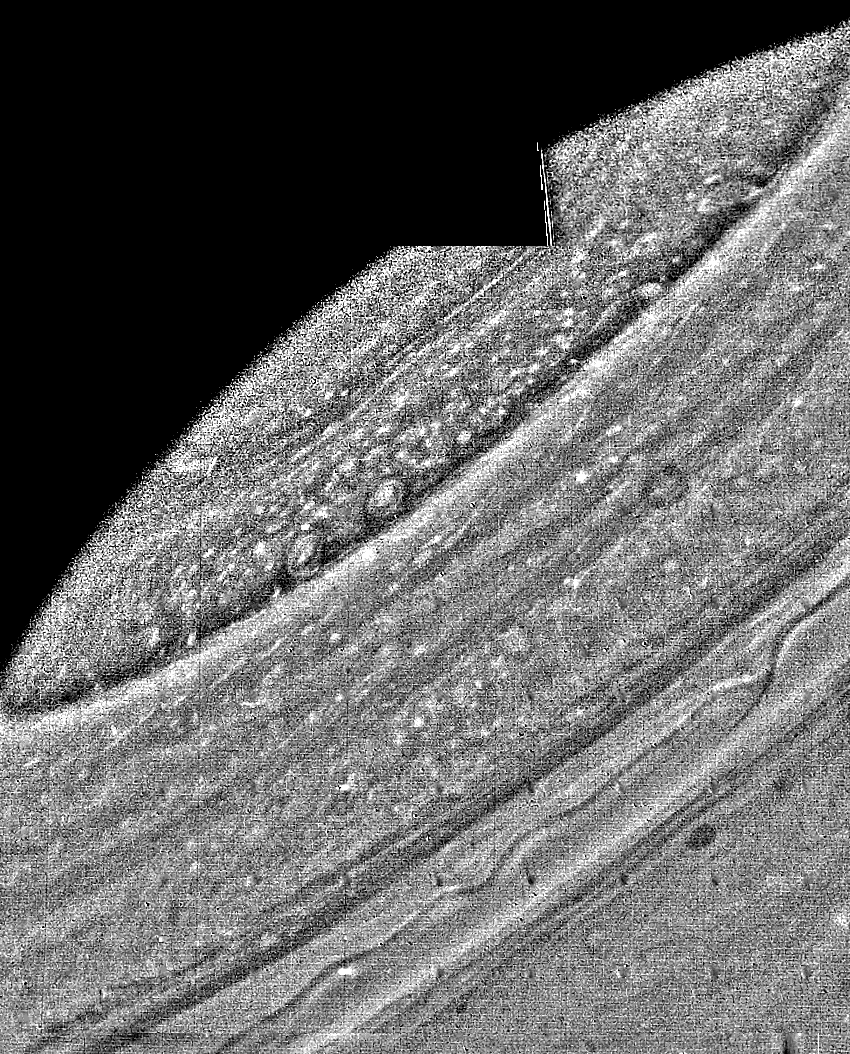

Photographic Mosaic of Saturn

This photographic mosaic of Saturn is the result of the processing of three green-filter frames obtained Aug. 20, when Voyager 2 was 5.7 million kilometers (3.4 million miles) from the planet. At this resolution, the smallest visible features are 100 km. (60 mi.) across. This photograph illustrates the type of processing that can be used to obtain data concerning wind speeds and the evolution of individual cloud pairs. For these purposes, selected sets of data spanning known time intervals are used. Because the image processors are not enhancing three colors equally to compose a single color image, they are free to stretch and filter the data to maximize the visible structure of the color that shows the greatest contrast. The Voyager project is managed for NASA by the Jet Propulsion Laboratory, Pasadena, Calif.

Credit: NASA/JPL